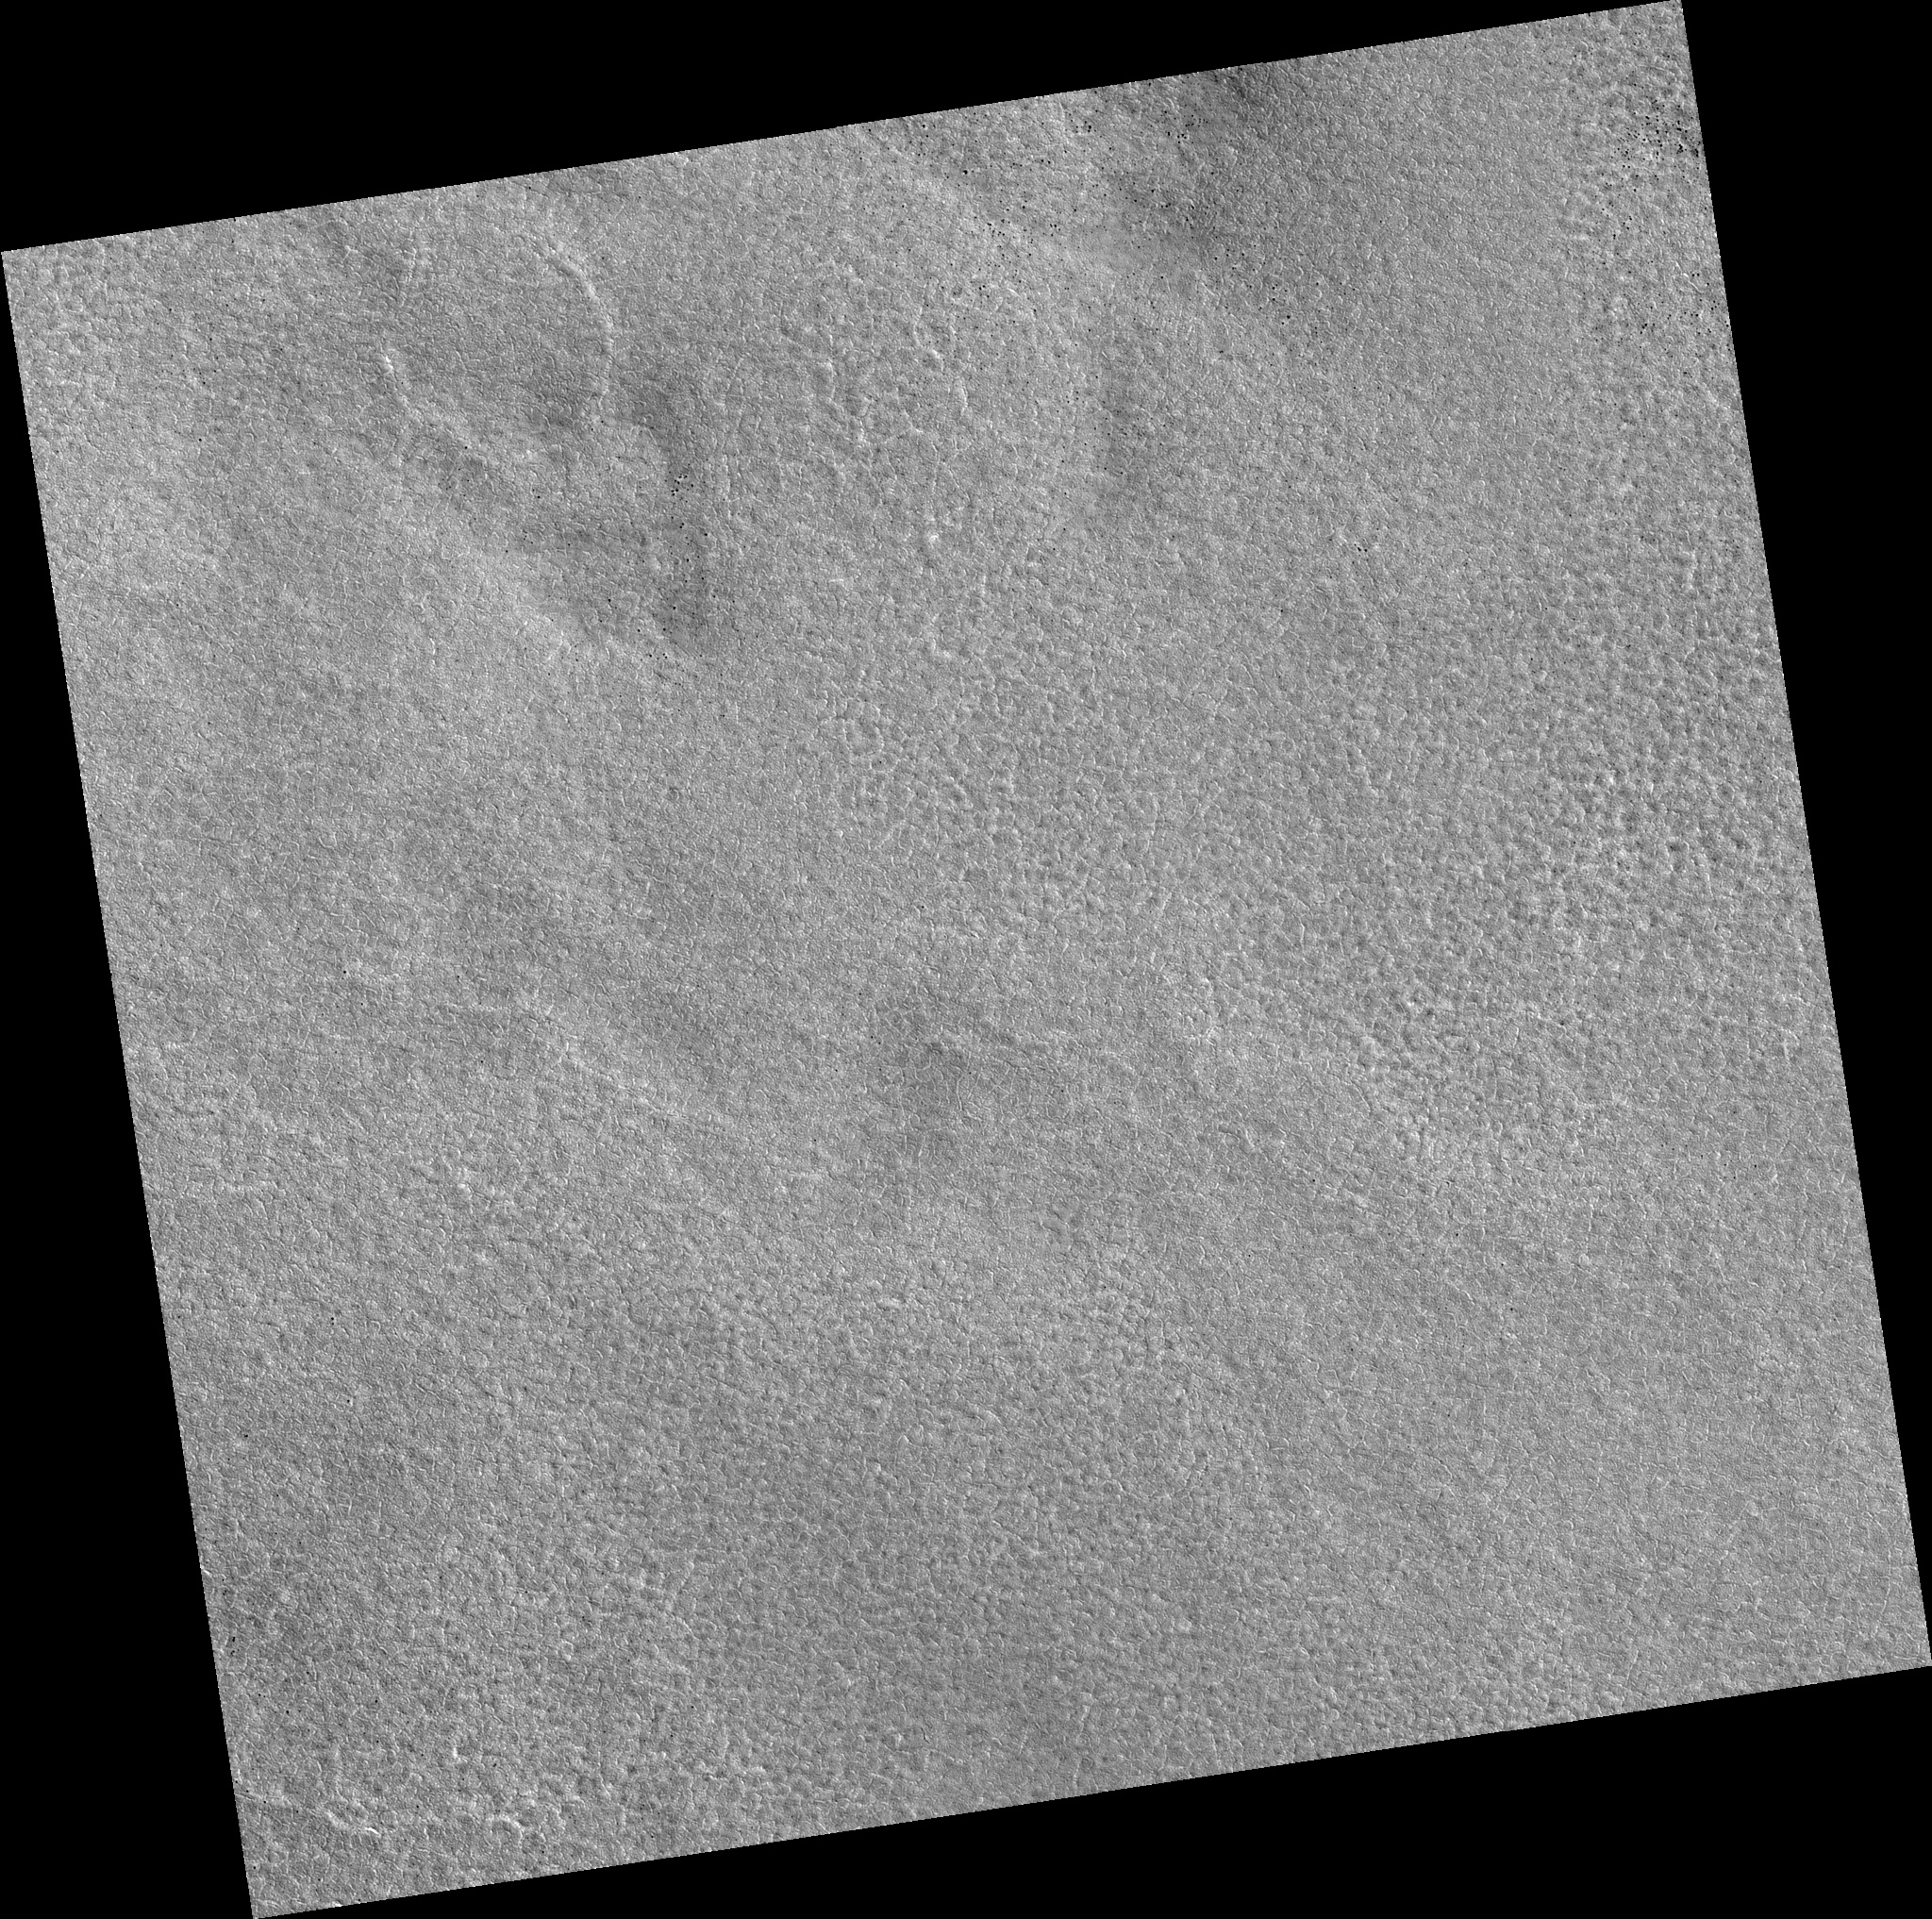

Northern Plains

Image PSP_001333_2485 was taken by the High Resolution Imaging Science Experiment (HiRISE) camera onboard the Mars Reconnaissance Orbiter spacecraft on November 8, 2006. The complete image is centered at 68.2 degrees latitude, 33.6 degrees East longitude. The range to the target site was 312.9 km (195.5 miles). At this distance the image scale is 31.3 cm/pixel (with 1 x 1 binning) so objects ~94 cm across are resolved. The image shown here has been map-projected to 25 cm/pixel. The image was taken at a local Mars time of 3:04 PM and the scene is illuminated from the west with a solar incidence angle of 58 degrees, thus the sun was about 32 degrees above the horizon. At a solar longitude of 132.3 degrees, the season on Mars is Northern Summer.

NASA’s Jet Propulsion Laboratory, a division of the California Institute of Technology in Pasadena, manages the Mars Reconnaissance Orbiter for NASA’s Science Mission Directorate, Washington. Lockheed Martin Space Systems, Denver, is the prime contractor for the project and built the spacecraft. The High Resolution Imaging Science Experiment is operated by the University of Arizona, Tucson, and the instrument was built by Ball Aerospace and Technology Corp., Boulder, Colo.

Credit: NASA/JPL/Univ. of Arizona